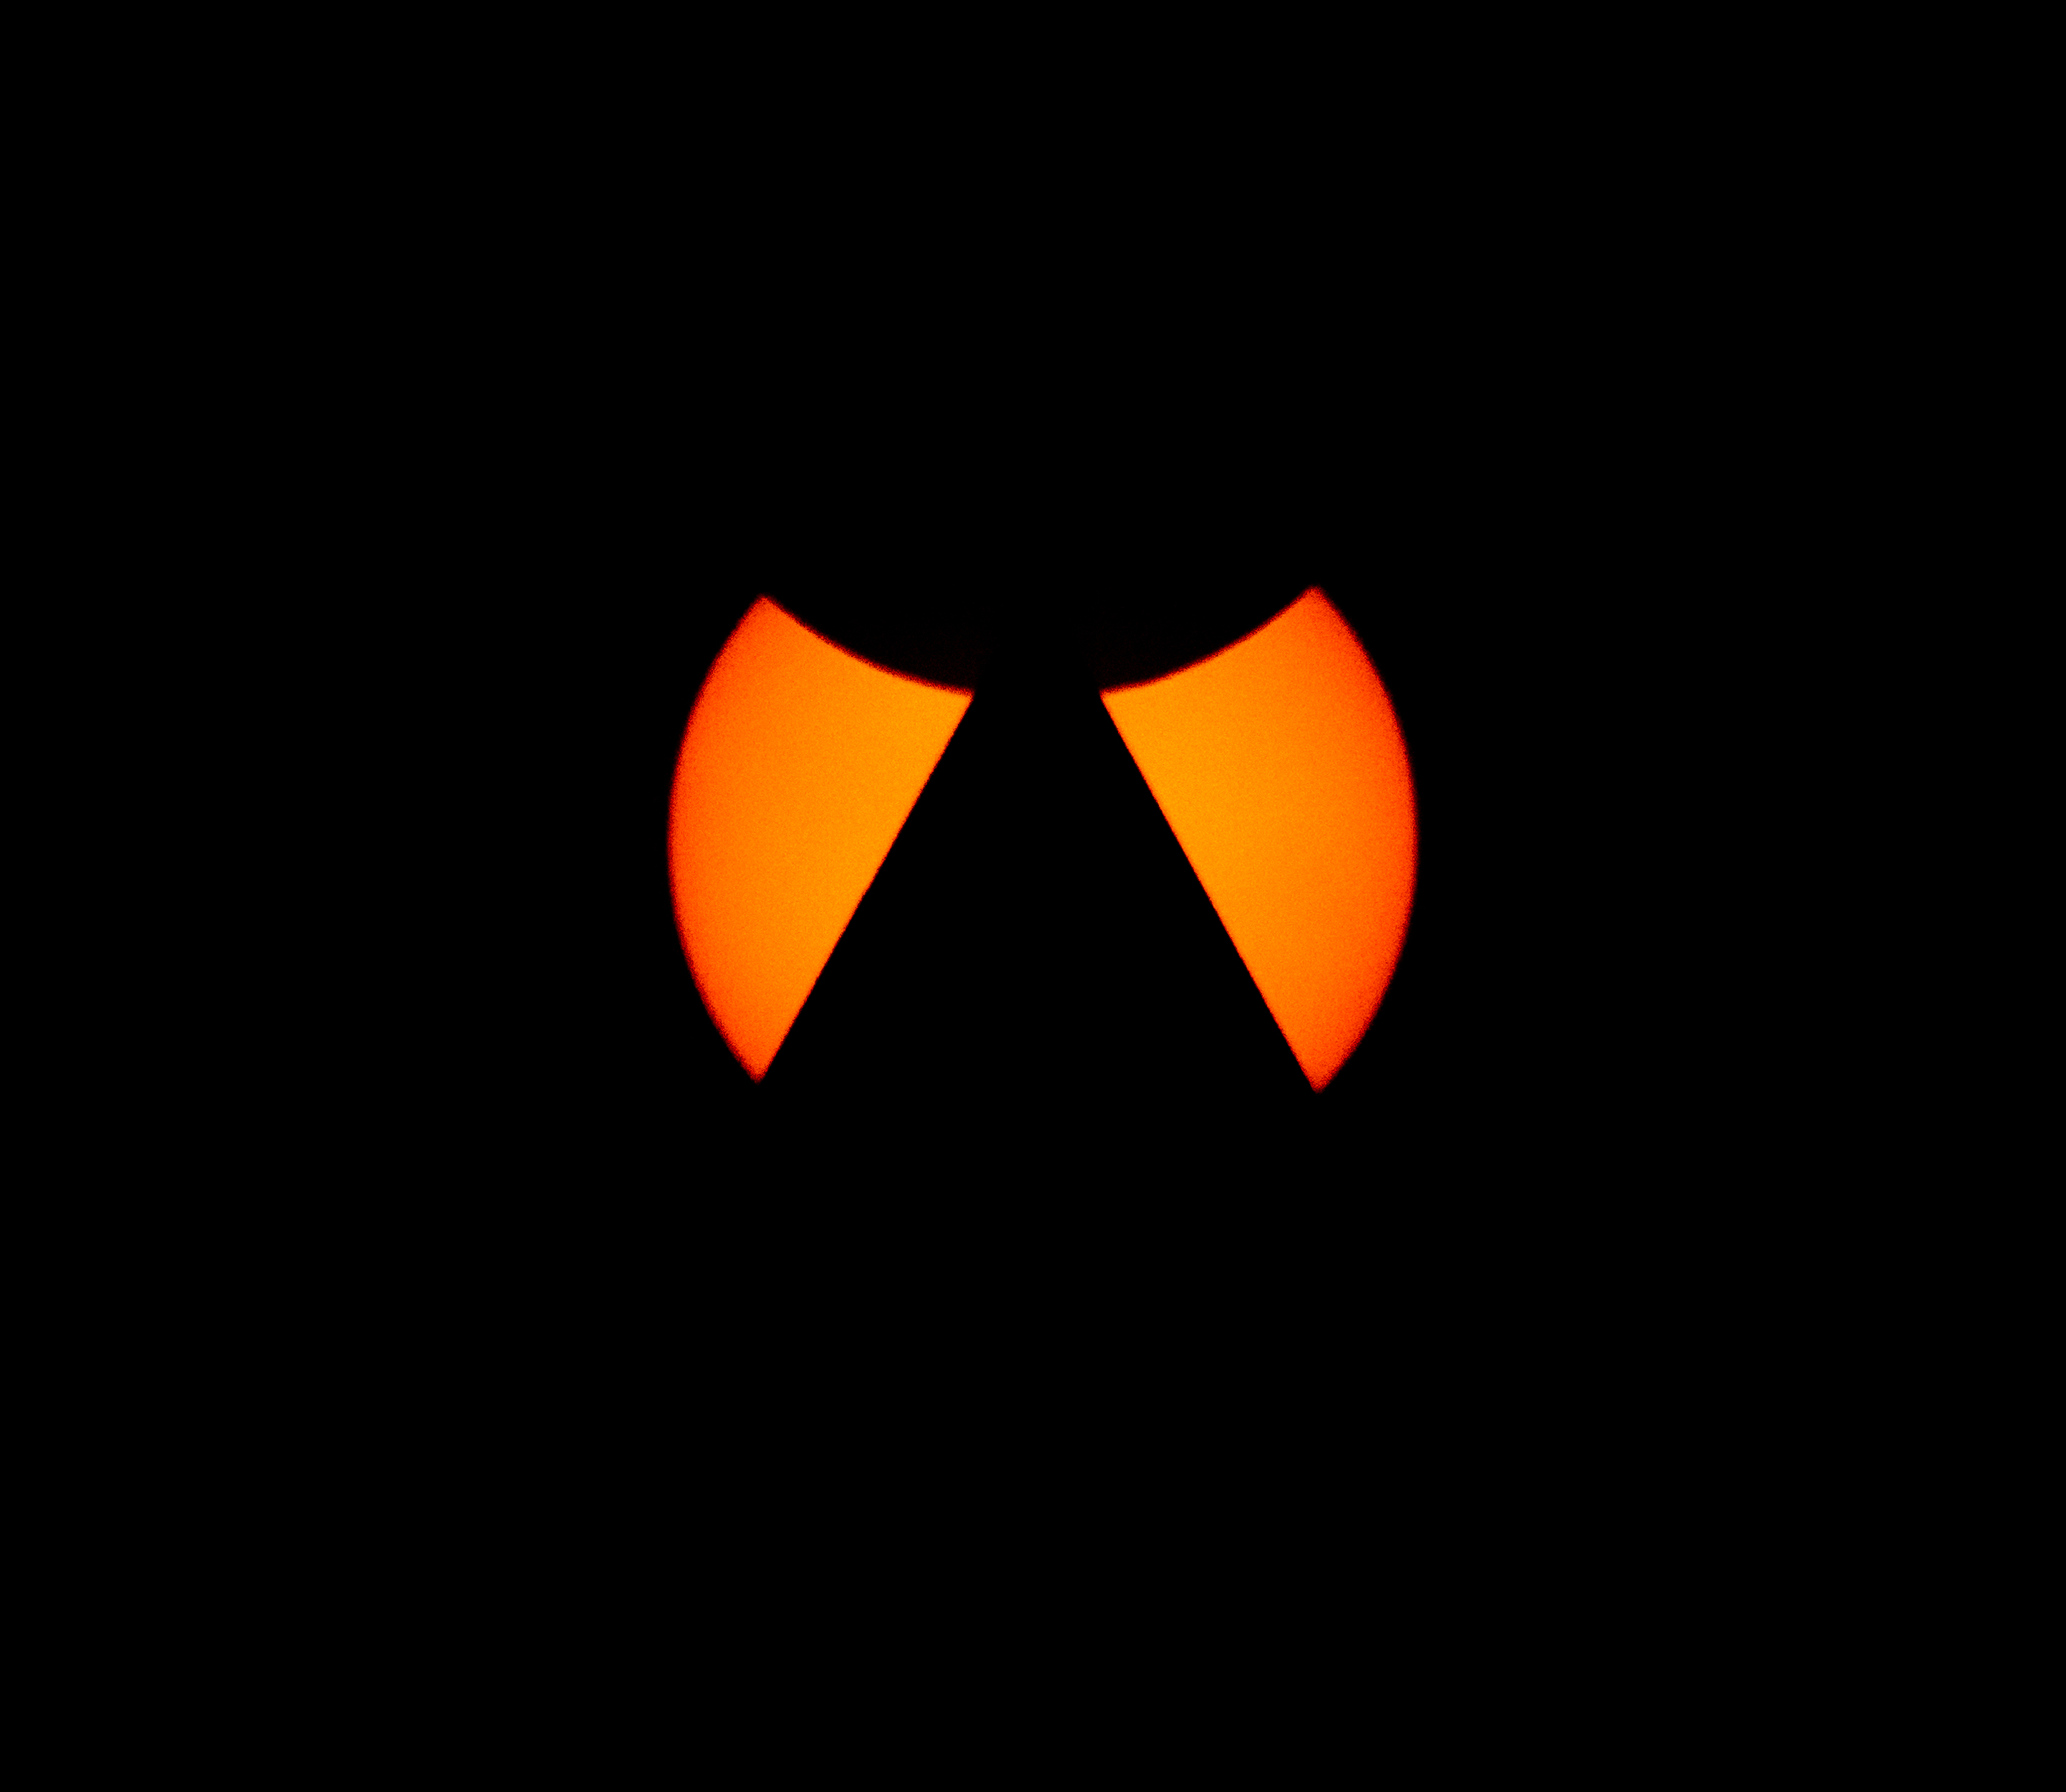

2024 Total Solar Eclipse

The Moon, top, is seen passing in front of the Sun, with the top of the Washington Monument in silhouette, during a partial solar eclipse in Washington, on Monday, April 8, 2024. A total solar eclipse swept across a narrow portion of the North American continent from Mexico’s Pacific coast to the Atlantic coast of Newfoundland, Canada. A partial solar eclipse was visible across the entire North American continent along with parts of Central America and Europe.

Credit: NASA/Bill Ingalls